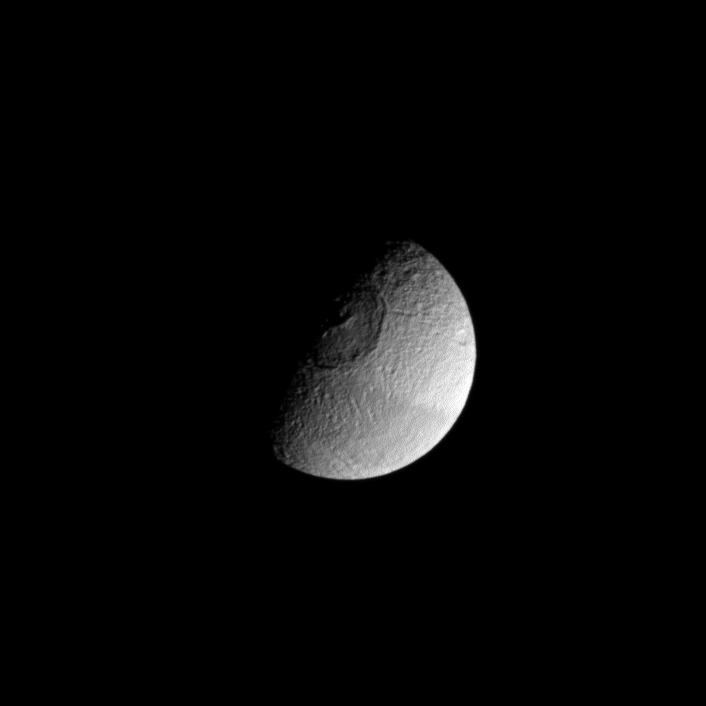

Another Death Star?

Although Mimas holds the unofficial designation of “Death Star moon,” Tethys is seen here also vaguely resembling the space station from Star Wars. Apparently, Tethys doesn’t want Mimas to have all the fun!

For images of Mimas (246 miles, or 396 kilometers) as the Death Star, see PIA12570.

Lit terrain seen here is on the leading hemisphere of Tethys (660 miles, or 1,062 kilometers across). North on Tethys is up and rotated 42 degrees to the right. The image was taken in visible light with the Cassini spacecraft wide-angle camera on June 28, 2012.

Image scale is 3 miles (4 kilometers) per pixel.

The Cassini-Huygens mission is a cooperative project of NASA, the European Space Agency and the Italian Space Agency. The Jet Propulsion Laboratory, a division of the California Institute of Technology in Pasadena, manages the mission for NASA’s Science Mission Directorate, Washington, D.C. The Cassini orbiter and its two onboard cameras were designed, developed and assembled at JPL. The imaging operations center is based at the Space Science Institute in Boulder, Colo.

Credit: NASA/JPL-Caltech/Space Science Institute